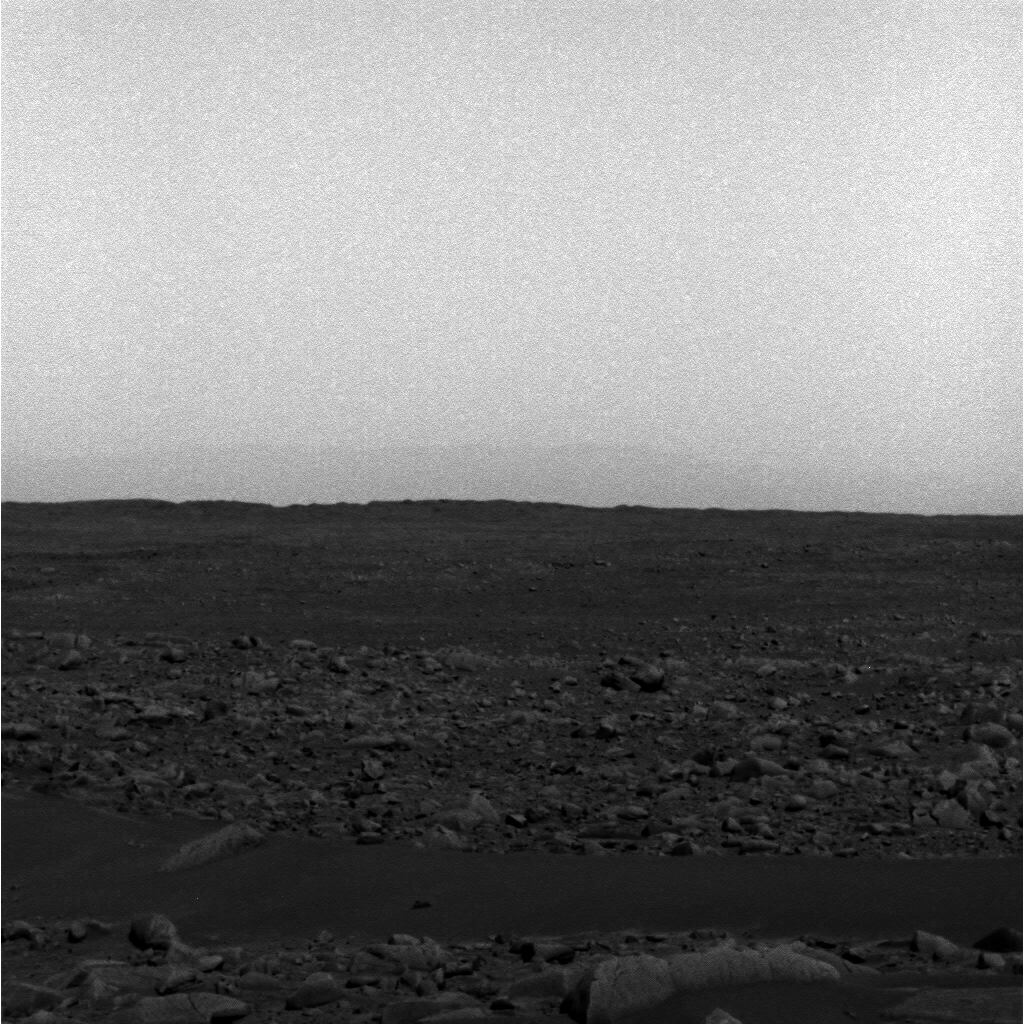

Before the Dust Settled

NASA’s Mars Exploration Rover Spirit took this panoramic camera image of the southeast rim of Gusev Crater on sol 68. Like the more recent image acquired on sol 91, it captures the crater wall as it descends into the mouth of the Ma’adim Vallis channel. The martian skies were dustier when this image was taken, making the crater rim more difficult to see. The sky appears “noisier” than in the sol 91 image because the panoramic camera was operating at a higher temperature.

The same modifications were applied to this image as were applied to the sol 91 image to make the crater rim more visible.

Credit: NASA/JPL/Cornell